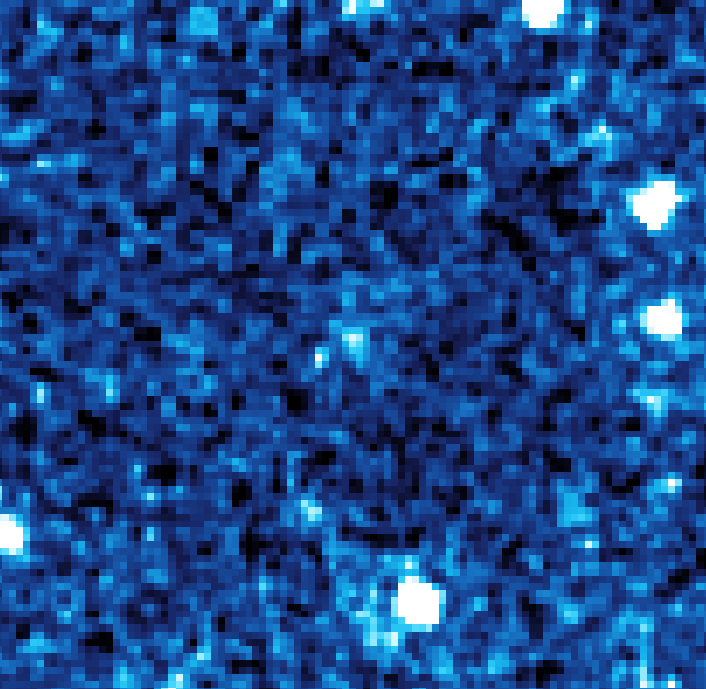

Kuiper Belt Object 2002 AW197

This infrared image from NASA's Spitzer Space Telescope shows 24 micron data for Kuiper Belt object 2002 AW197.

Credit: NASA/JPL-Caltech/J. Stansberry (Univ. of Arizona)